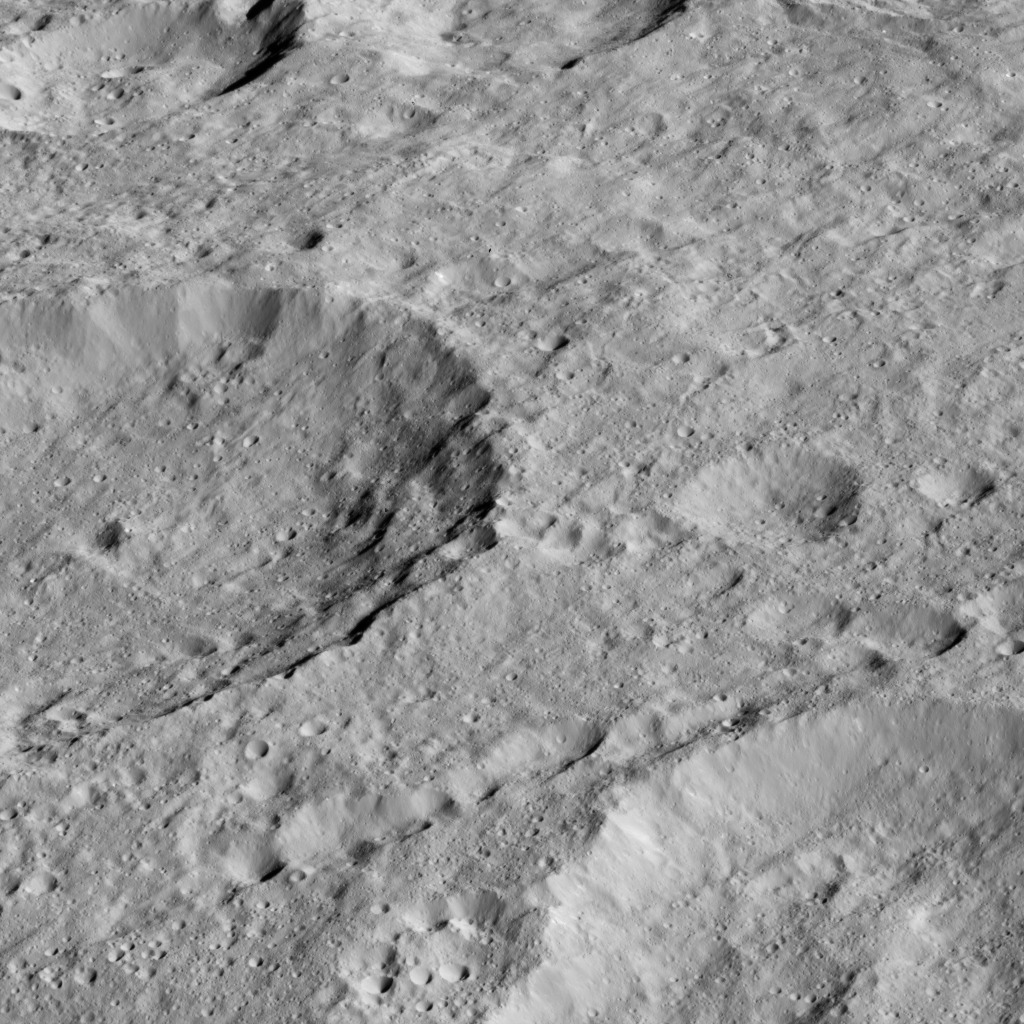

Dawn LAMO Image 146

This oblique view from NASA’s Dawn spacecraft shows Rao Crater (7 miles, 12 kilometers) at center left.

Dawn took this image on May 30, 2016, from its low-altitude mapping orbit, at a distance of about 240 miles (385 kilometers) above the surface. The image resolution is 120 feet (35 meters) per pixel.

Dawn’s mission is managed by JPL for NASA’s Science Mission Directorate in Washington. Dawn is a project of the directorate’s Discovery Program, managed by NASA’s Marshall Space Flight Center in Huntsville, Alabama. UCLA is responsible for overall Dawn mission science. Orbital ATK, Inc., in Dulles, Virginia, designed and built the spacecraft. The German Aerospace Center, the Max Planck Institute for Solar System Research, the Italian Space Agency and the Italian National Astrophysical Institute are international partners on the mission team.

Credit: NASA/JPL-Caltech/UCLA/MPS/DLR/IDA